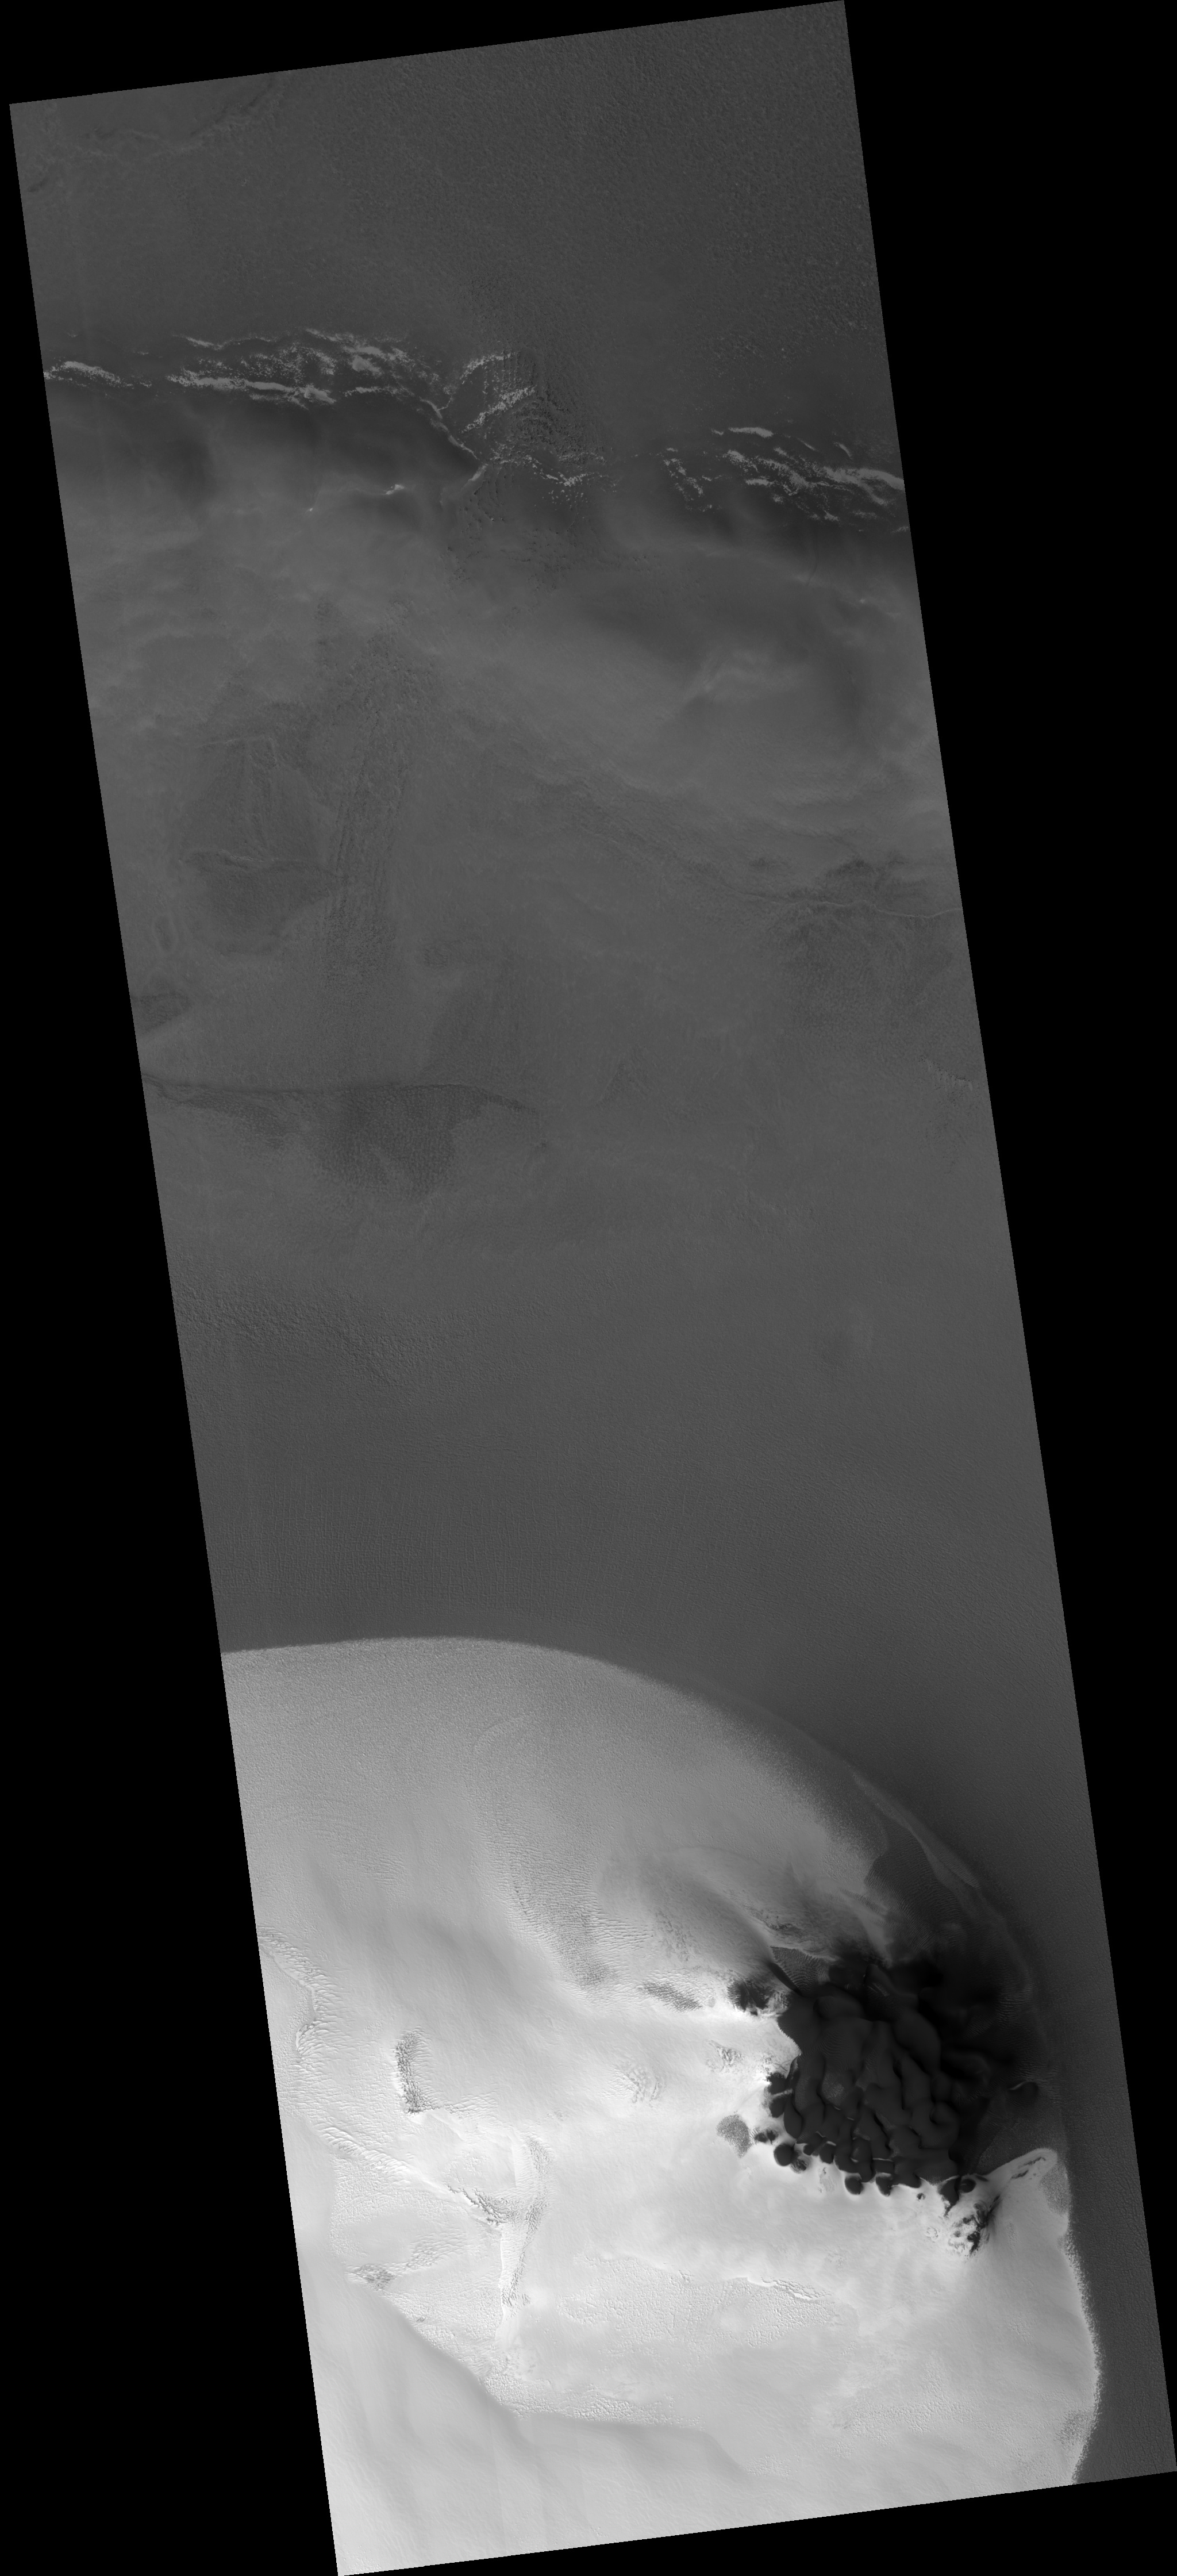

Frost Patch and Dunes in a Northern Hemisphere Crater

Figure 1

The bottom half of this HiRISE image shows a portion of a frost patch on a mound inside a northern hemisphere crater. This is the same frosted mound shown in

PSP_001370_2505

. The frost patch has remained largely stable at least since the Viking era (late 1970s).

The bright frost region is bounded by a dune field on the northeast. Several sizes of dunes are visible. The size classes probably represent generations of dunes that formed under a variety of dominant wind conditions.

The subimage (figure 1) shows the dunes and frost boundary up-close. The frost is largely absent over the dunes, and is more stable over the ground that does not have dune-shaped landforms.

Observation Geometry
Image PSP_001700_2505 was taken by the High Resolution Imaging Science Experiment (HiRISE) camera onboard the Mars Reconnaissance Orbiter spacecraft on 06-Dec-2006. The complete image is centered at 70.4 degrees latitude, 103.4 degrees East longitude. The range to the target site was 317.5 km (198.4 miles). At this distance the image scale is 63.5 cm/pixel (with 2 x 2 binning) so objects ~191 cm across are resolved. The image shown here has been map-projected to 50 cm/pixel . The image was taken at a local Mars time of 03:14 PM and the scene is illuminated from the west with a solar incidence angle of 64 degrees, thus the sun was about 26 degrees above the horizon. At a solar longitude of 146.4 degrees, the season on Mars is Northern Summer.

NASA’s Jet Propulsion Laboratory, a division of the California Institute of Technology in Pasadena, manages the Mars Reconnaissance Orbiter for NASA’s Science Mission Directorate, Washington. Lockheed Martin Space Systems, Denver, is the prime contractor for the project and built the spacecraft. The High Resolution Imaging Science Experiment is operated by the University of Arizona, Tucson, and the instrument was built by Ball Aerospace and Technology Corp., Boulder, Colo.

Credit: NASA/JPL/Univ. of Arizona